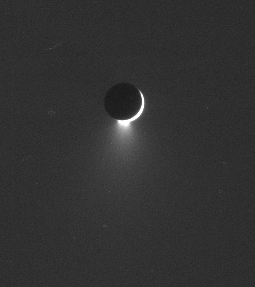

Living Moon

Enceladus continues to exhale water ice into Saturn orbit, keeping the E ring topped off with tiny particles.

Enceladus (505 kilometers, or 314 miles across) is a source of much interest for planetary scientists, being nearly seven times smaller in diameter than Earth’s own moon, yet having active geology that appears to involve near-surface liquid water.

The image was taken in visible green light with the Cassini spacecraft narrow-angle camera on Aug. 11, 2006 at a distance of approximately 2.2 million kilometers (1.3 million miles) from Enceladus and at a Sun-Enceladus-spacecraft, or phase, angle of 164 degrees. Image scale is 13 kilometers (8 miles) per pixel.

The Cassini-Huygens mission is a cooperative project of NASA, the European Space Agency and the Italian Space Agency. The Jet Propulsion Laboratory, a division of the California Institute of Technology in Pasadena, manages the mission for NASA’s Science Mission Directorate, Washington, D.C. The Cassini orbiter and its two onboard cameras were designed, developed and assembled at JPL. The imaging operations center is based at the Space Science Institute in Boulder, Colo.

Credit: NASA/JPL/Space Science Institute